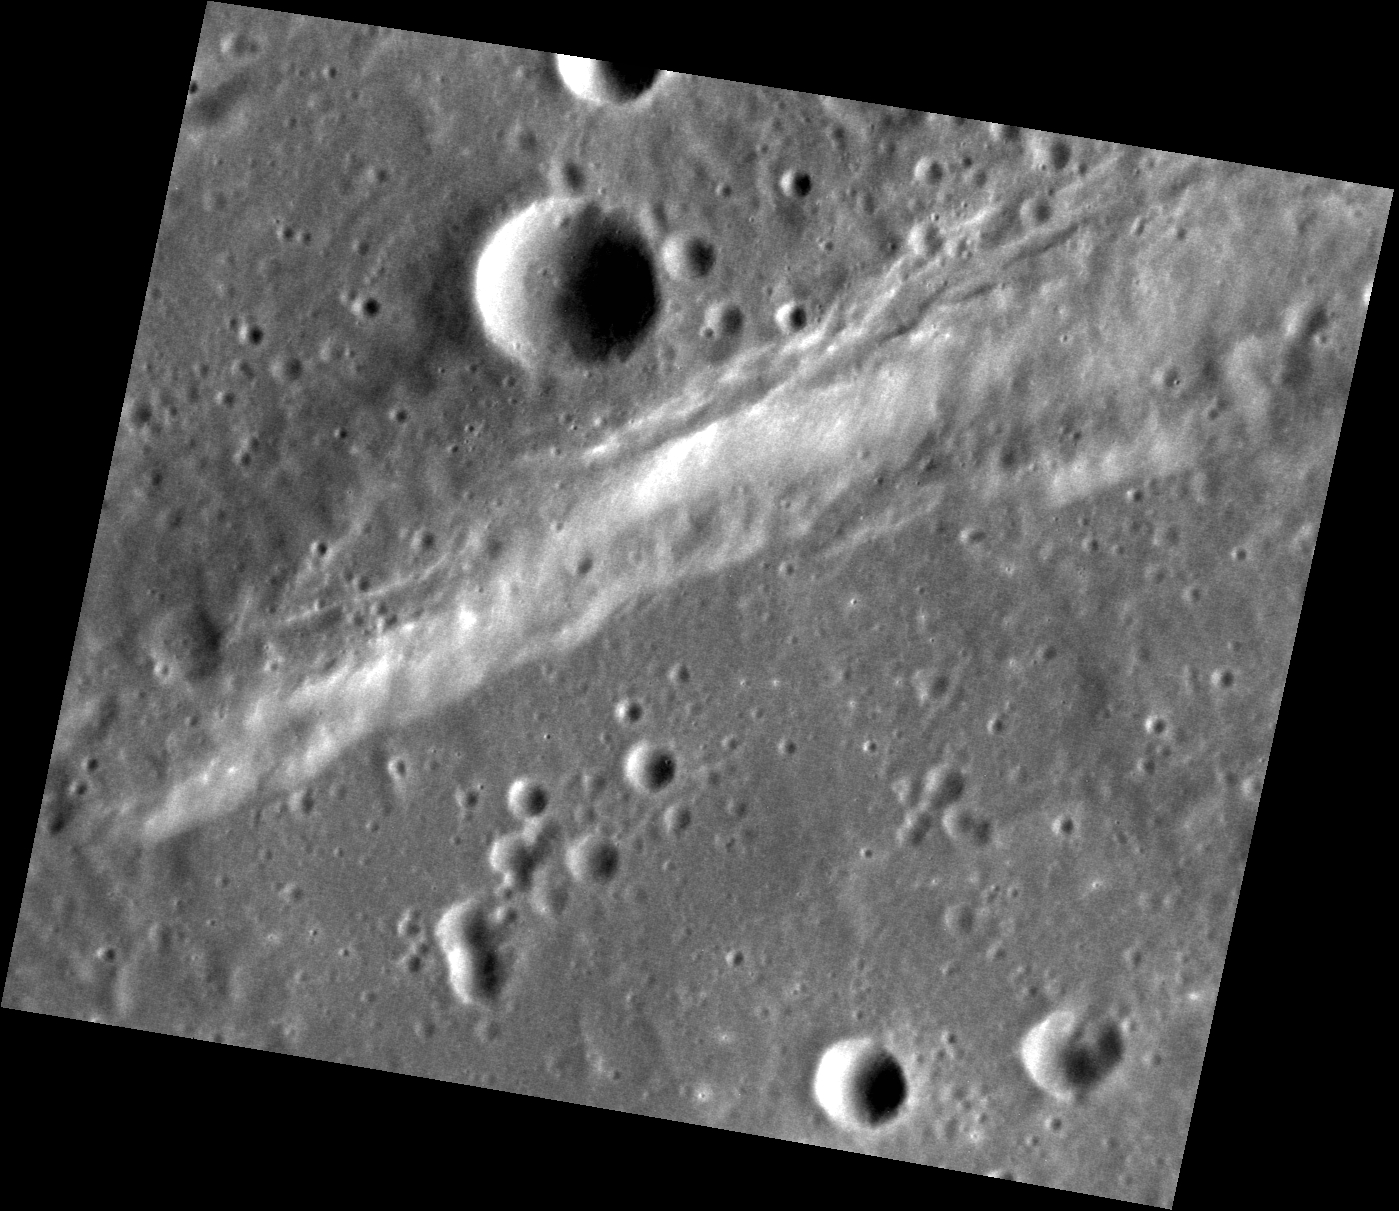

Along a Scarp

Today’s image features several of Mercury’s simple craters. The morphology of simple craters is characterized by the crater’s distinct bowl shape and crisp rim. The largest simple crater in this view is positioned just above a scarp. Scarps are common topographic features on Mercury that form as one block of the planet’s crust is thrusted forward over another block.

This image was acquired as a high-resolution targeted observation. Targeted observations are images of a small area on Mercury’s surface at resolutions much higher than the 200-meter/pixel morphology base map. It is not possible to cover all of Mercury’s surface at this high resolution, but typically several areas of high scientific interest are imaged in this mode each week.

Date acquired: June 24, 2013
Image Mission Elapsed Time (MET): 14415278
Image ID: 4318782
Instrument: Narrow Angle Camera (NAC) of the Mercury Dual Imaging System (MDIS)
Center Latitude: 19.56°
Center Longitude: 45.40° E
Resolution: 35 meters/pixel
Scale: The crater in the upper center of this image has a diameter of approximately 6.6 km (4.1 miles)
Incidence Angle: 61.4°
Emission Angle: 31.1°
Phase Angle: 92.2°

The MESSENGER spacecraft is the first ever to orbit the planet Mercury, and the spacecraft’s seven scientific instruments and radio science investigation are unraveling the history and evolution of the Solar System’s innermost planet. MESSENGER acquired over 150,000 images and extensive other data sets. MESSENGER is capable of continuing orbital operations until early 2015.

For information regarding the use of images, see the MESSENGER image use policy.

Credit: NASA/Johns Hopkins University Applied Physics Laboratory/Carnegie Institution of Washington